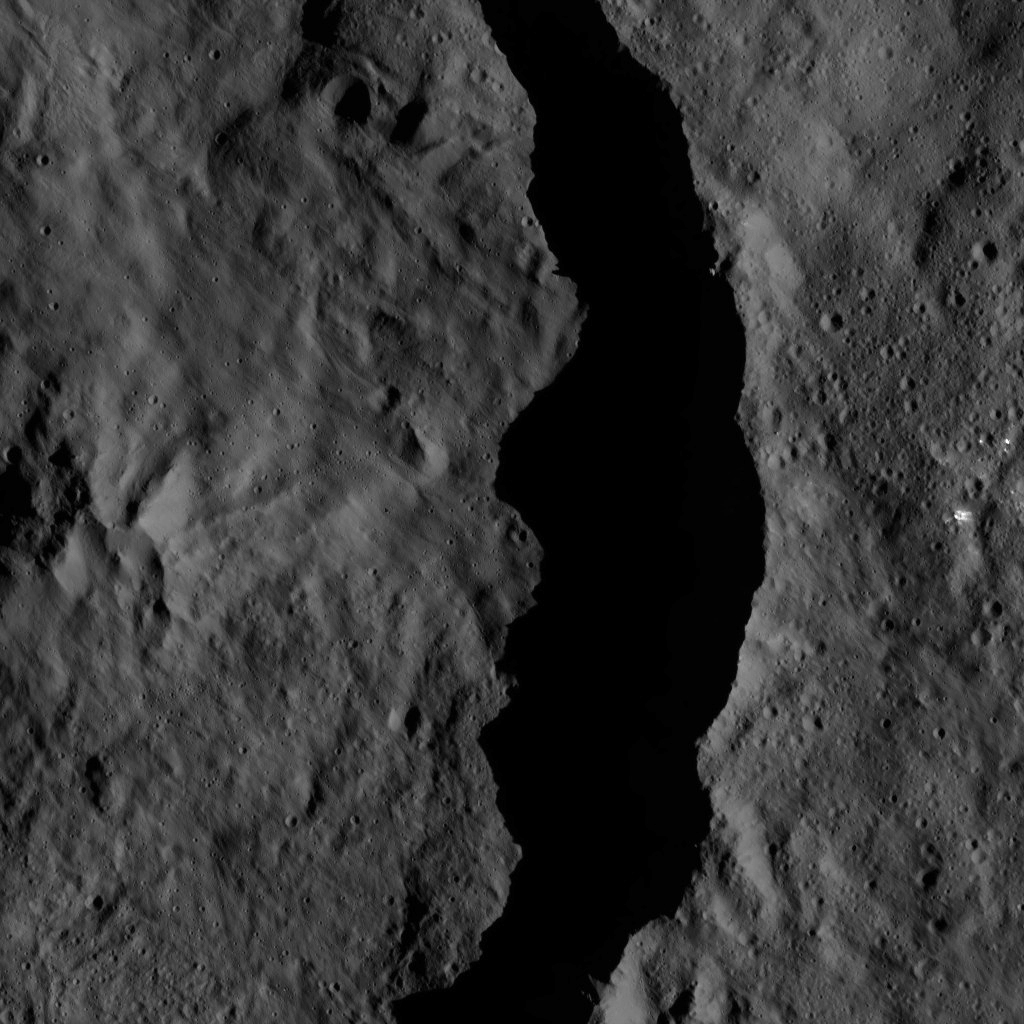

Dawn LAMO Image 28

This image from NASA’s Dawn spacecraft shows the interior of the 40-mile wide (60-kilometer wide) crater Datan, which is superimposed on the northwestern rim of the larger crater Geshtin (50 miles or 79 kilometers wide). The area at right, above the rim of Datan, is within Geshtin.

Both features have densely cratered floors, generally speaking, which identifies them as quite old. A smoother, less cratered area is visible on the floor of Datan that subdues features underneath. This material may be ejecta from a smaller (unnamed) crater, younger than Datan, which is superimposed on its northern rim and not visible in this view.

This trio of craters is visible in view acquired by Dawn earlier in its mission, from a higher altitude, in PIA20000.

The image is centered at approximately 58 degrees north latitude, 255 degrees east longitude. Dawn captured the scene on Jan. 7, 2016, from its low-altitude mapping orbit (LAMO), at an altitude of 242 miles (389 kilometers) above Ceres. The image resolution is 118 feet (36 meters) per pixel.

Dawn’s mission is managed by JPL for NASA’s Science Mission Directorate in Washington. Dawn is a project of the directorate’s Discovery Program, managed by NASA’s Marshall Space Flight Center in Huntsville, Alabama. UCLA is responsible for overall Dawn mission science. Orbital ATK, Inc., in Dulles, Virginia, designed and built the spacecraft. The German Aerospace Center, the Max Planck Institute for Solar System Research, the Italian Space Agency and the Italian National Astrophysical Institute are international partners on the mission team.

Credit: NASA/JPL-Caltech/UCLA/MPS/DLR/IDA